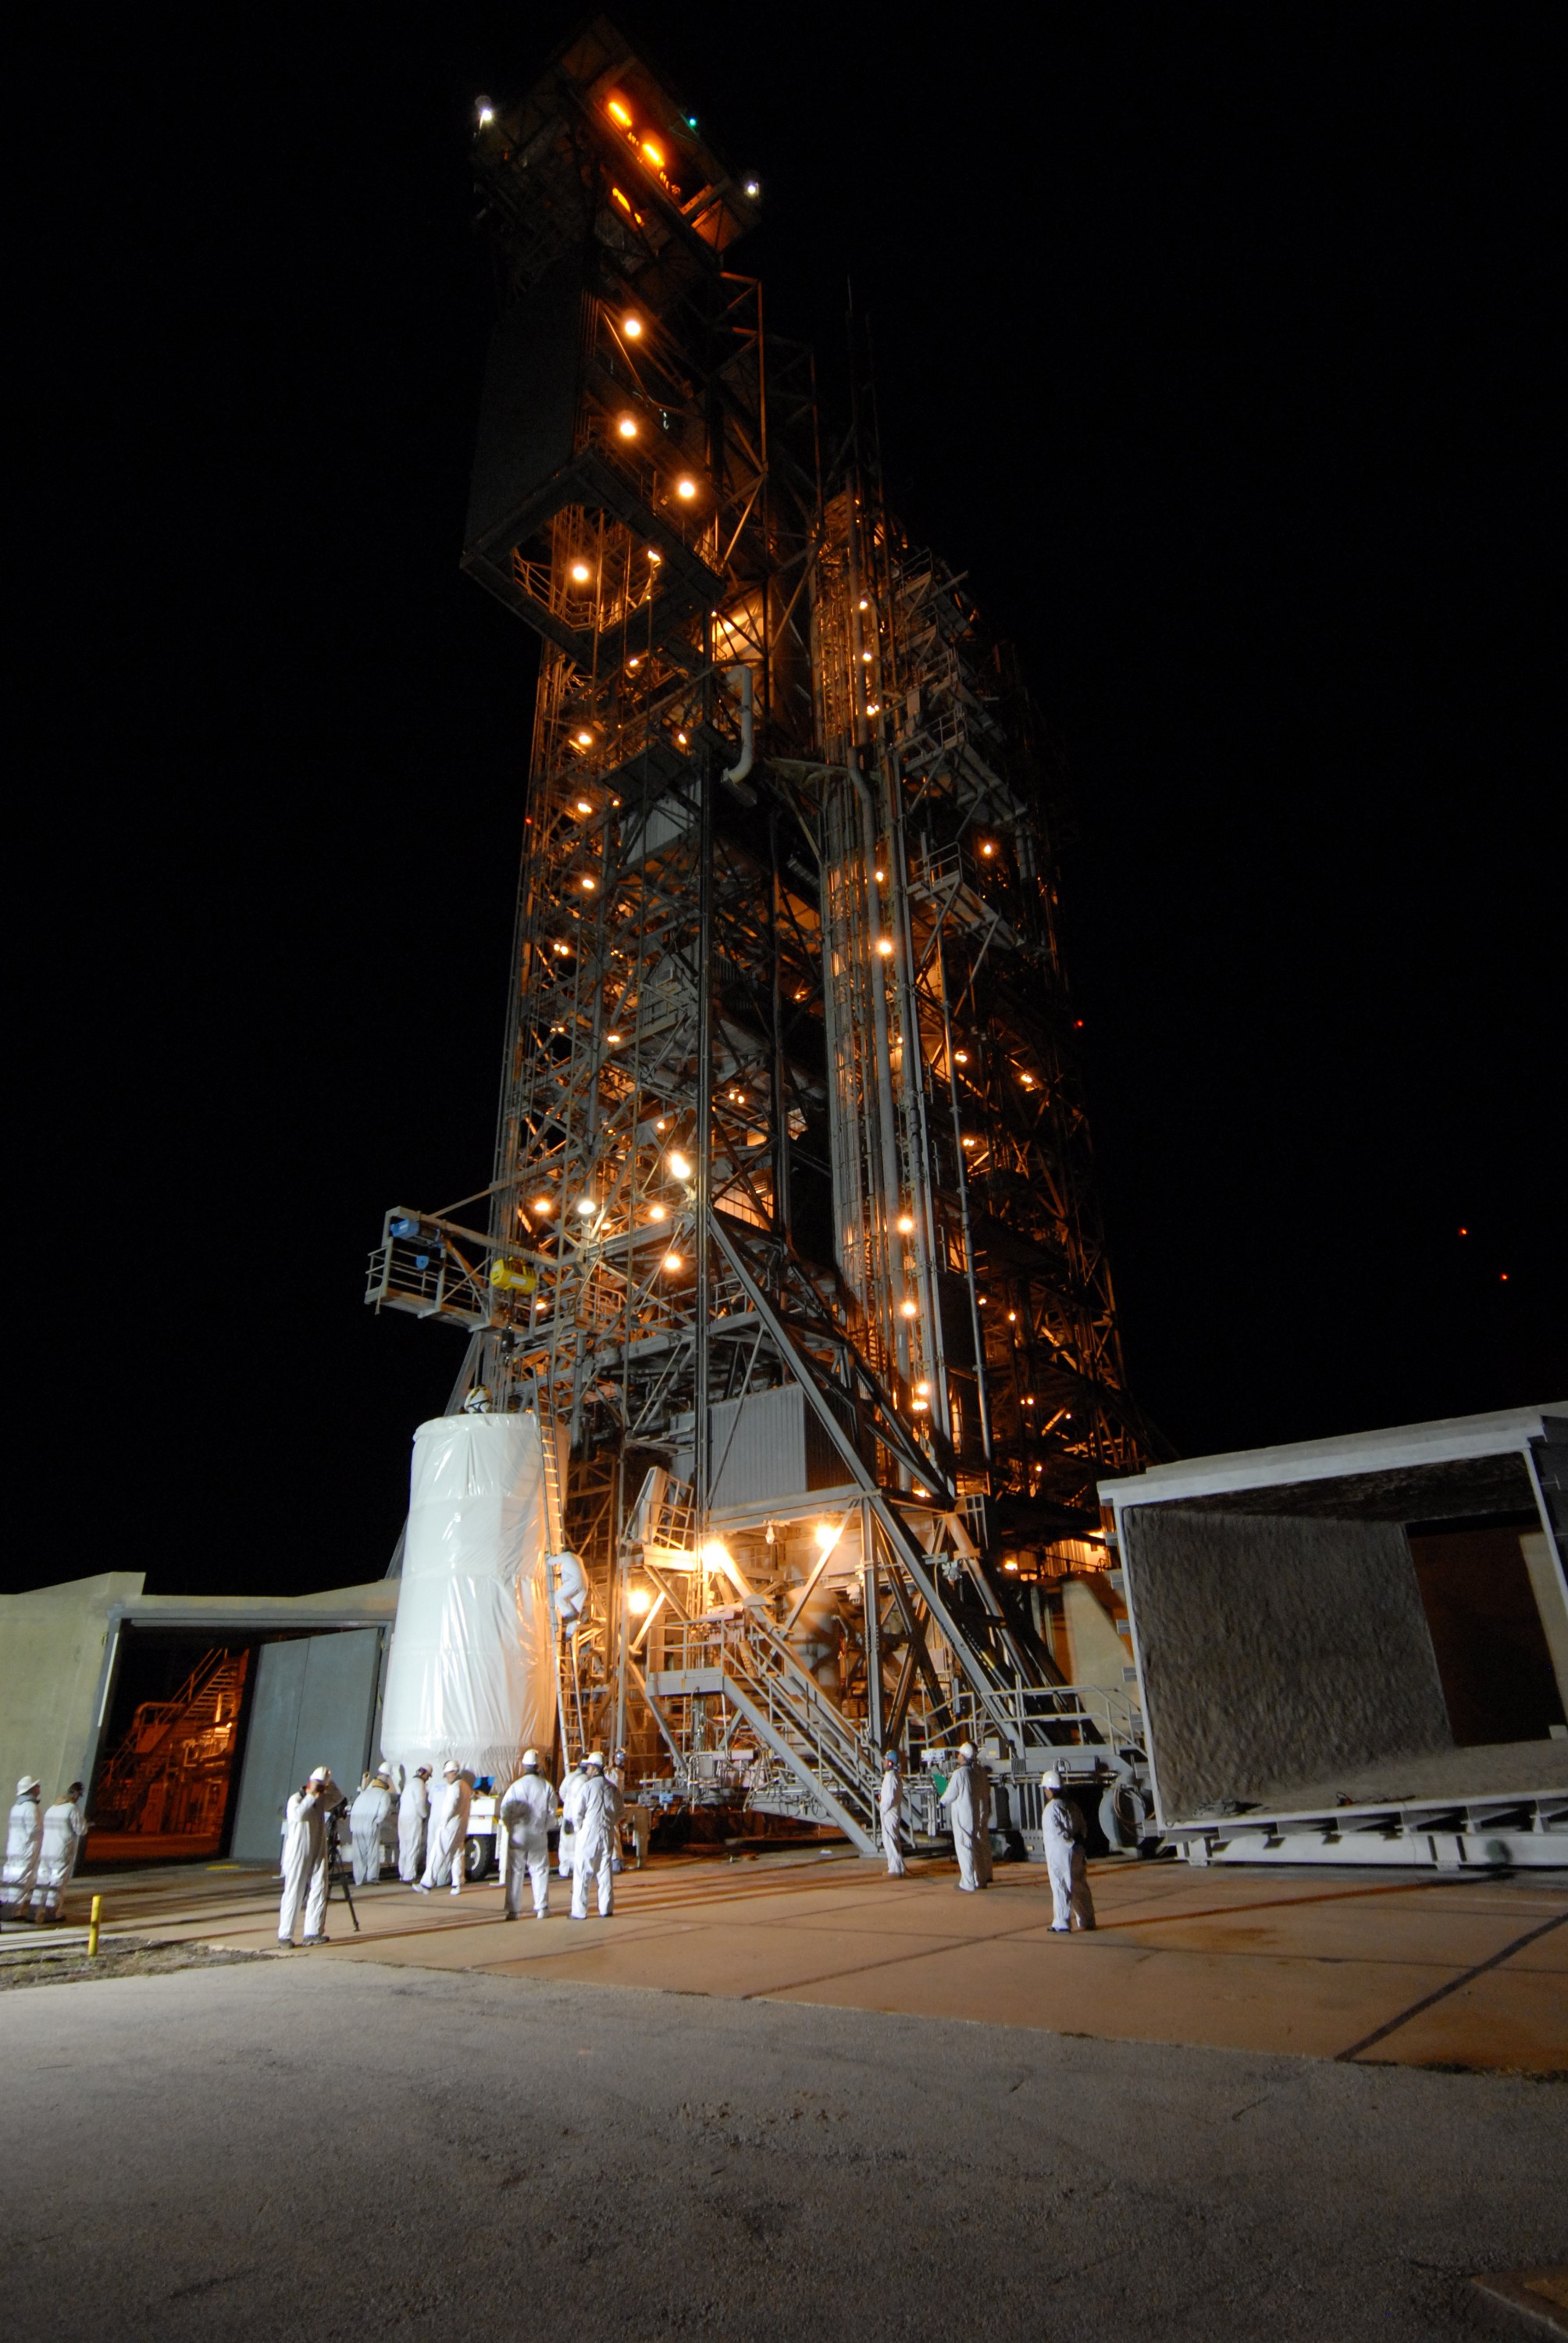

CAPE CANAVERAL, Fla. – Covered by a protective cover, NASA's Kepler spacecraft on Launch pad 17-B at Cape Canaveral Air Force Station in Florida is ready to be lifted into the mobile service tower for mating with the Delta II rocket for launch. The liftoff of Kepler is currently scheduled for 10:48 p.m. EST March 5. Kepler is designed to survey more than 100,000 stars in our galaxy to determine the number of sun-like stars that have Earth-size and larger planets, including those that lie in a star's "habitable zone," a region where liquid water, and perhaps life, could exist. If these Earth-size worlds do exist around stars like our sun, Kepler is expected to be the first to find them and the first to measure how common they are.

Credit: NASA/Jack Pfaller